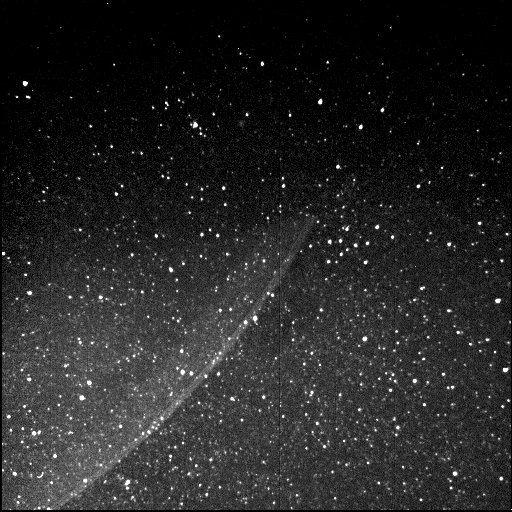

Jupiter’s Ring

Juno’s Radiation Monitoring Investigation used the Stellar Reference Unit (SRU) star camera to collect this image of Jupiter’s ring — half in Jupiter’s shadow — during Juno’s 13th science orbit on July 16, 2018. The image was collected from a unique high latitude vantage point (55 degrees north latitude) just as Juno flew inside the ring. The bright inner band is Jupiter’s main ring, the halo ring is to its left, and the gossamer rings are to its right.

JunoCam’s raw images are available at www.missionjuno.swri.edu/junocam for the public to peruse and process into image products.

More information about Juno is online at http://www.nasa.gov/juno and http://missionjuno.swri.edu.

NASA’s Jet Propulsion Laboratory manages the Juno mission for the principal investigator, Scott Bolton, of Southwest Research Institute in San Antonio. Juno is part of NASA’s New Frontiers Program, which is managed at NASA’s Marshall Space Flight Center in Huntsville, Alabama, for NASA’s Science Mission Directorate. Lockheed Martin Space Systems, Denver, built the spacecraft. Caltech in Pasadena, California, manages JPL for NASA.

Credit: NASA/JPL-Caltech/SwRI